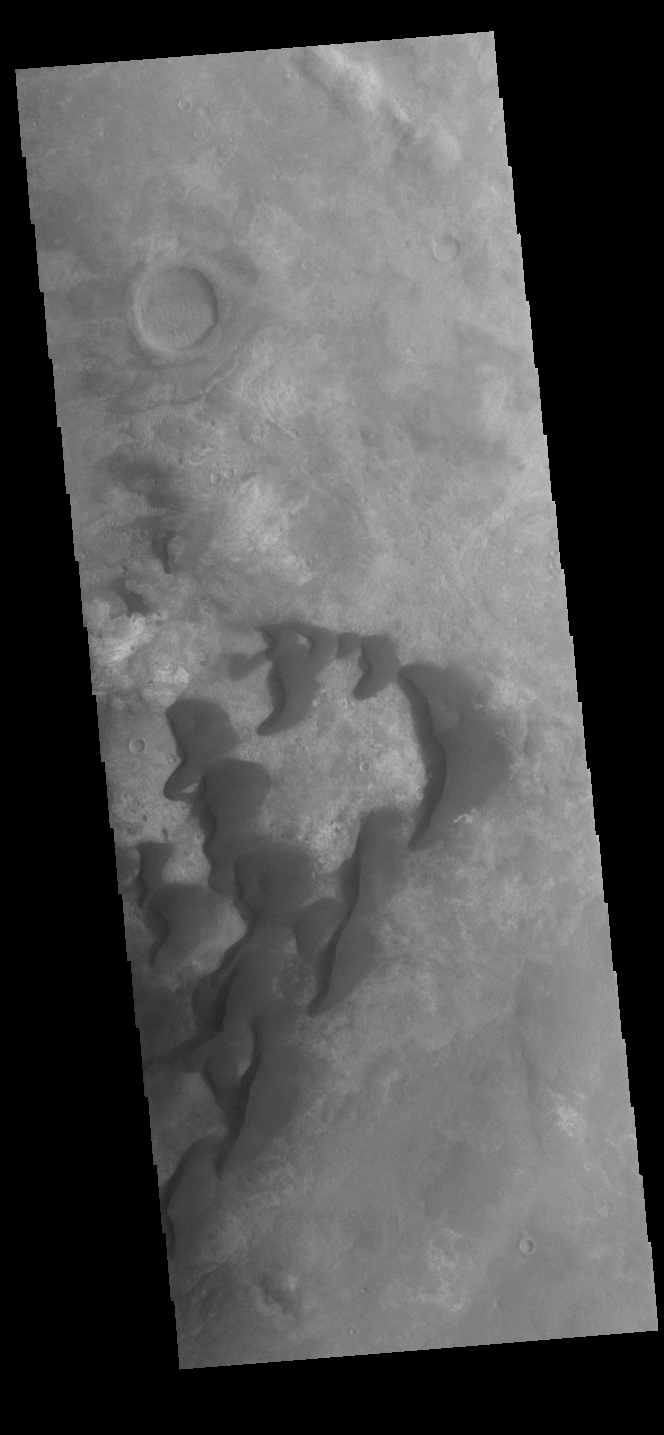

Kaiser Crater Dunes

This VIS image is located in Kaiser Crater and shows many individual dunes. The crater floor is visible between the dunes, indicating that there is a limited sand supply creating the dunes. Local winds continue to move the sand dunes across the crater floor. There are two sides to a dune, the low angle slope of the windward face and the high angle slope of the leeward side. The steep side is called the slip face. Wind blows sand grains up the low angle slope of the dunes which then “fall down” the slip face. In this way the whole dune moves towards the slip face. The winds blow from the windward to the leeward side of the dunes. In this image the slip faces are on the left side of the dune, so the dunes are slowly moving to the left side of this image. Kaiser Crater is located in Noachis Terra.

Credit: NASA/JPL-Caltech/ASU